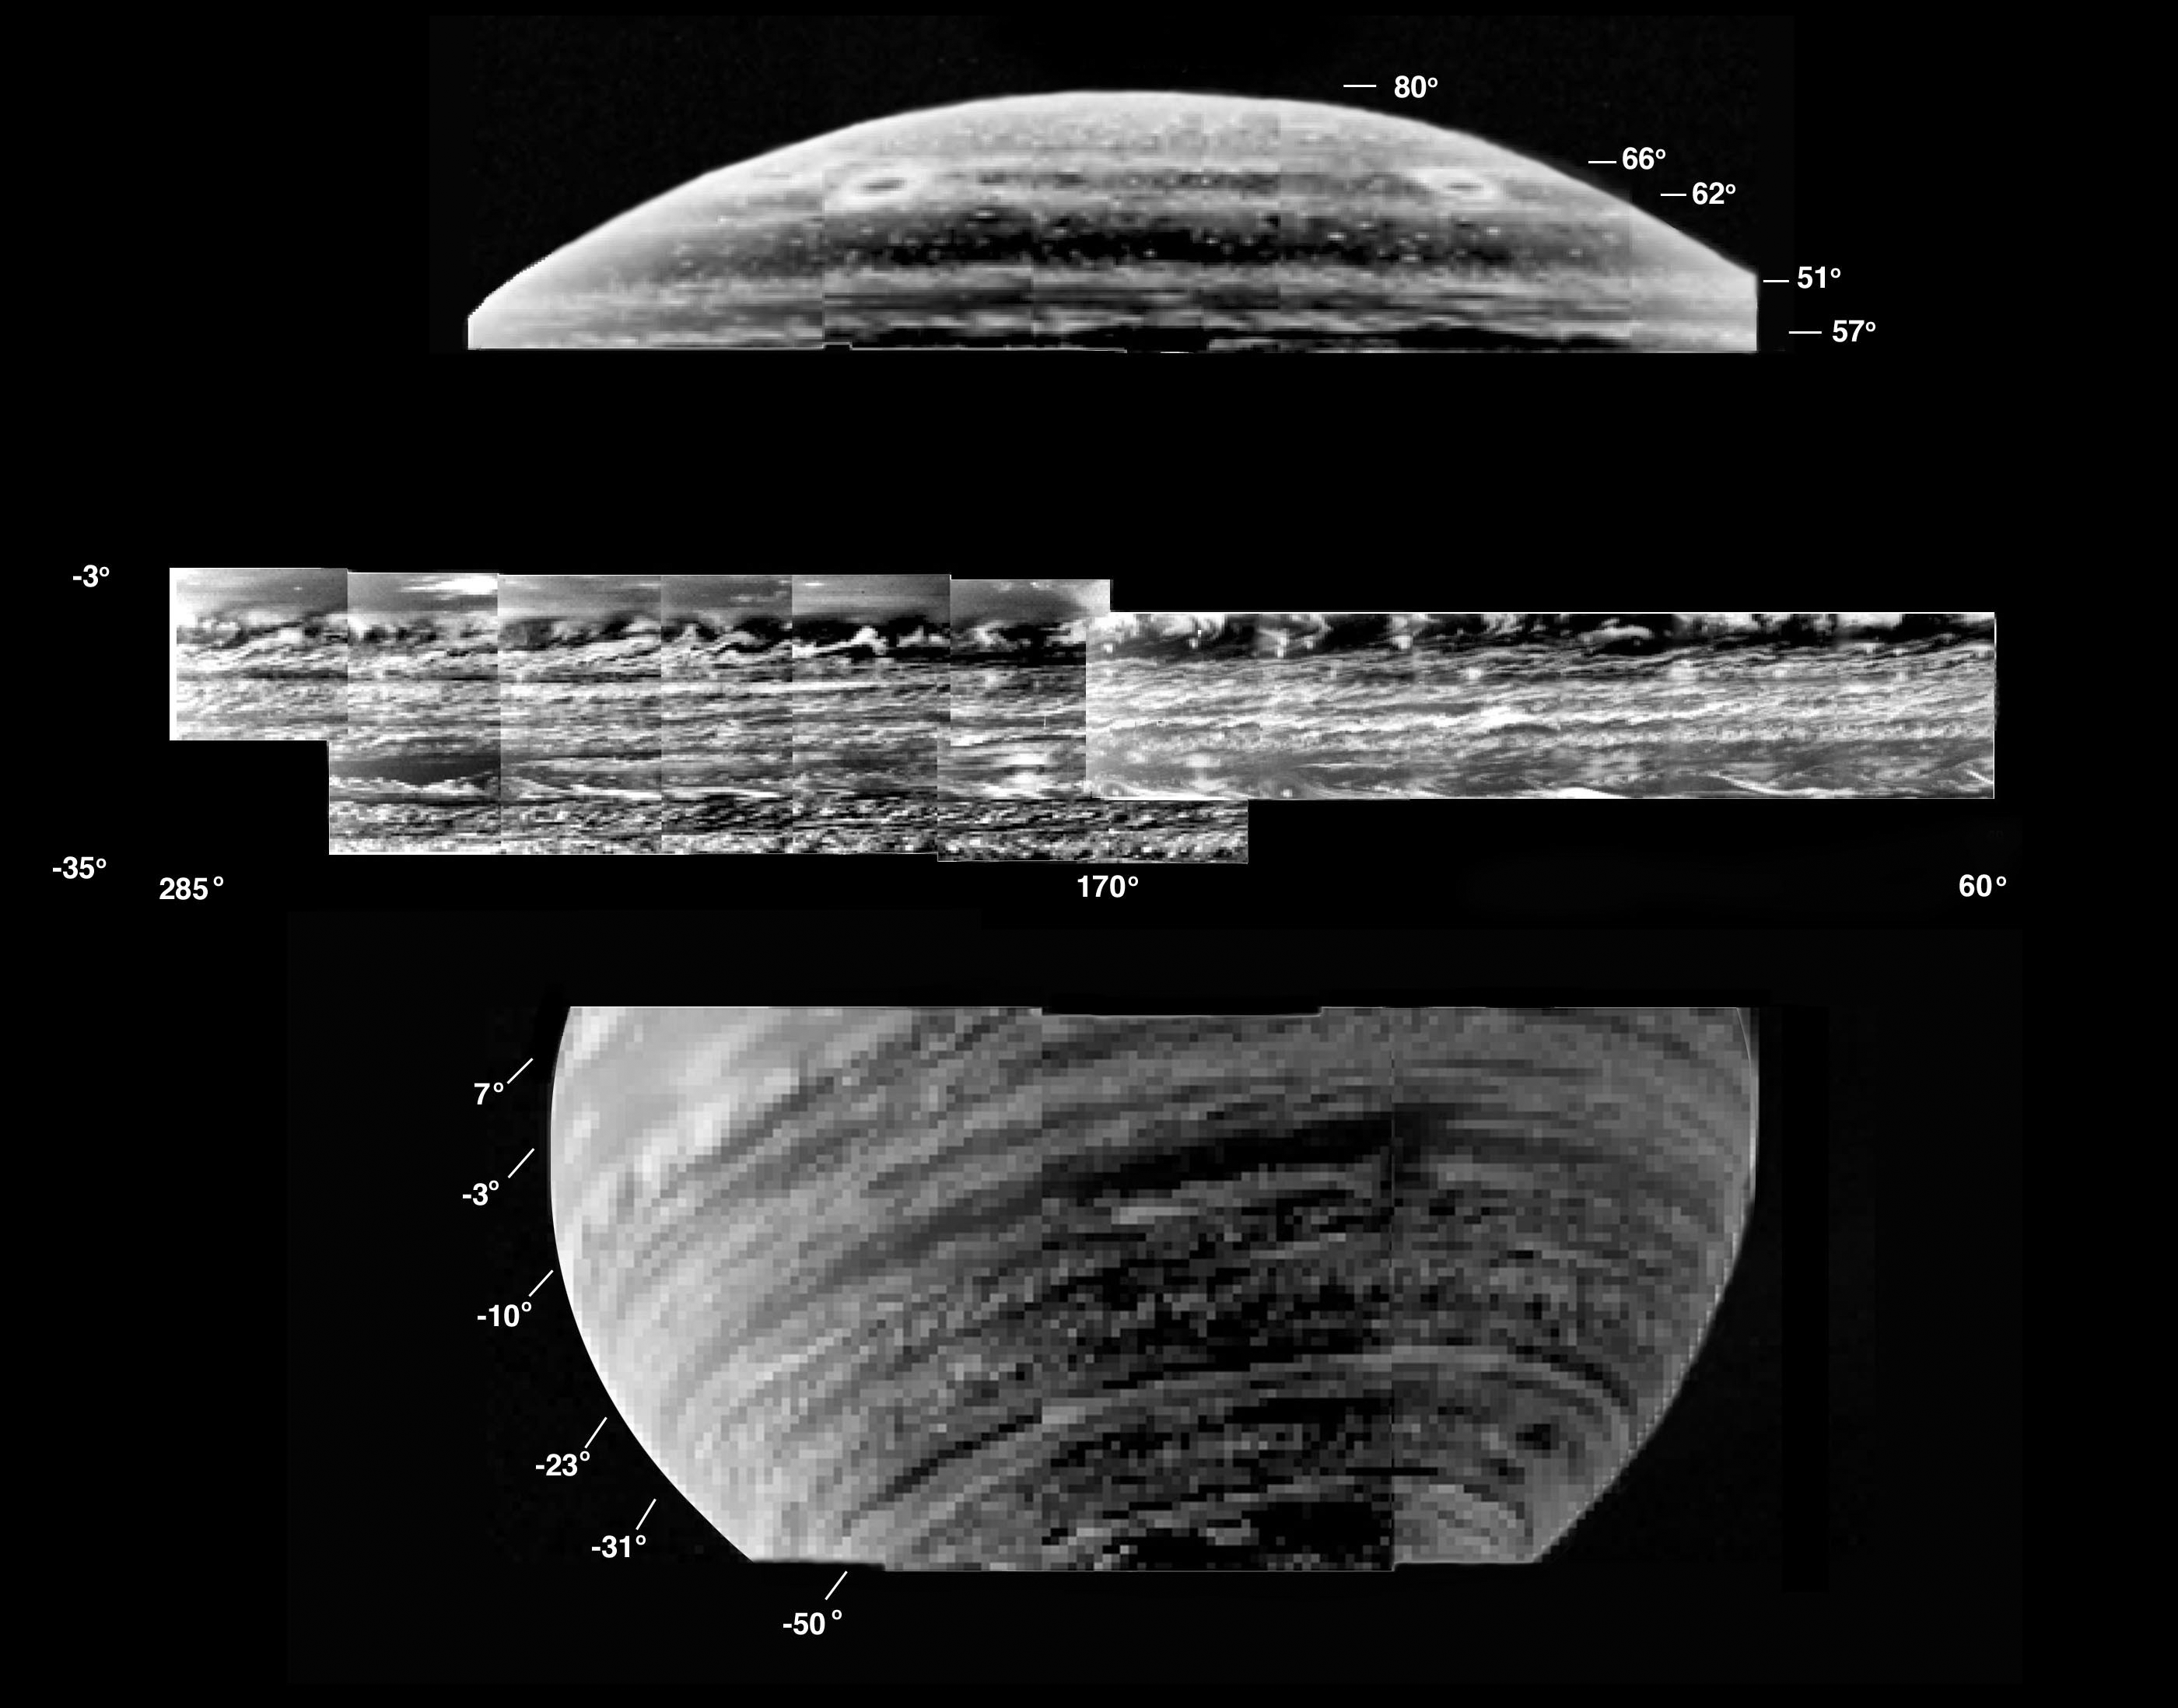

A Gallery of Views of Saturn’s Deep Clouds

This is a collection of the most detailed images of deep-level clouds obtained by the visual and infrared mapping spectrometer onboard the Cassini spacecraft.

Images were obtained at 5.1 micron wavelength, inverted photographically to show clouds as bright. Donut-shaped clouds are seen near the north pole (upper panel).

A planetary wave pattern dominates the cloud structures just south of the equator (upper part of middle panel), with many swirls of clouds connected to discrete cloud “cells.” The southern hemisphere is striped with numerous thin lanes of clouds throughout the southern hemisphere (bottom image, and middle part of middle image). Many thin wisps of clouds appear to be connected to discrete cloud “cells.”

Images were acquired during three passes by Saturn between February and July, 2005. The top image was acquired on Feb. 17, 2005, from a distance of 683,000 kilometers (424,397 miles). The middle image was acquired on March 8, 2005, from 725,000 kilometers (450,494 miles) altitude. The bottom image was acquired on July 12, 2003, from a distance of 1.1 million kilometers (683,508 miles).

The Cassini-Huygens mission is a cooperative project of NASA, the European Space Agency and the Italian Space Agency. The Jet Propulsion Laboratory, a division of the California Institute of Technology in Pasadena, manages the mission for NASA’s Science Mission Directorate, Washington, D.C. The Cassini orbiter was designed, developed and assembled at JPL. The visual and infrared mapping spectrometer team is based at the University of Arizona.

Credit: NASA/JPL/University of Arizona